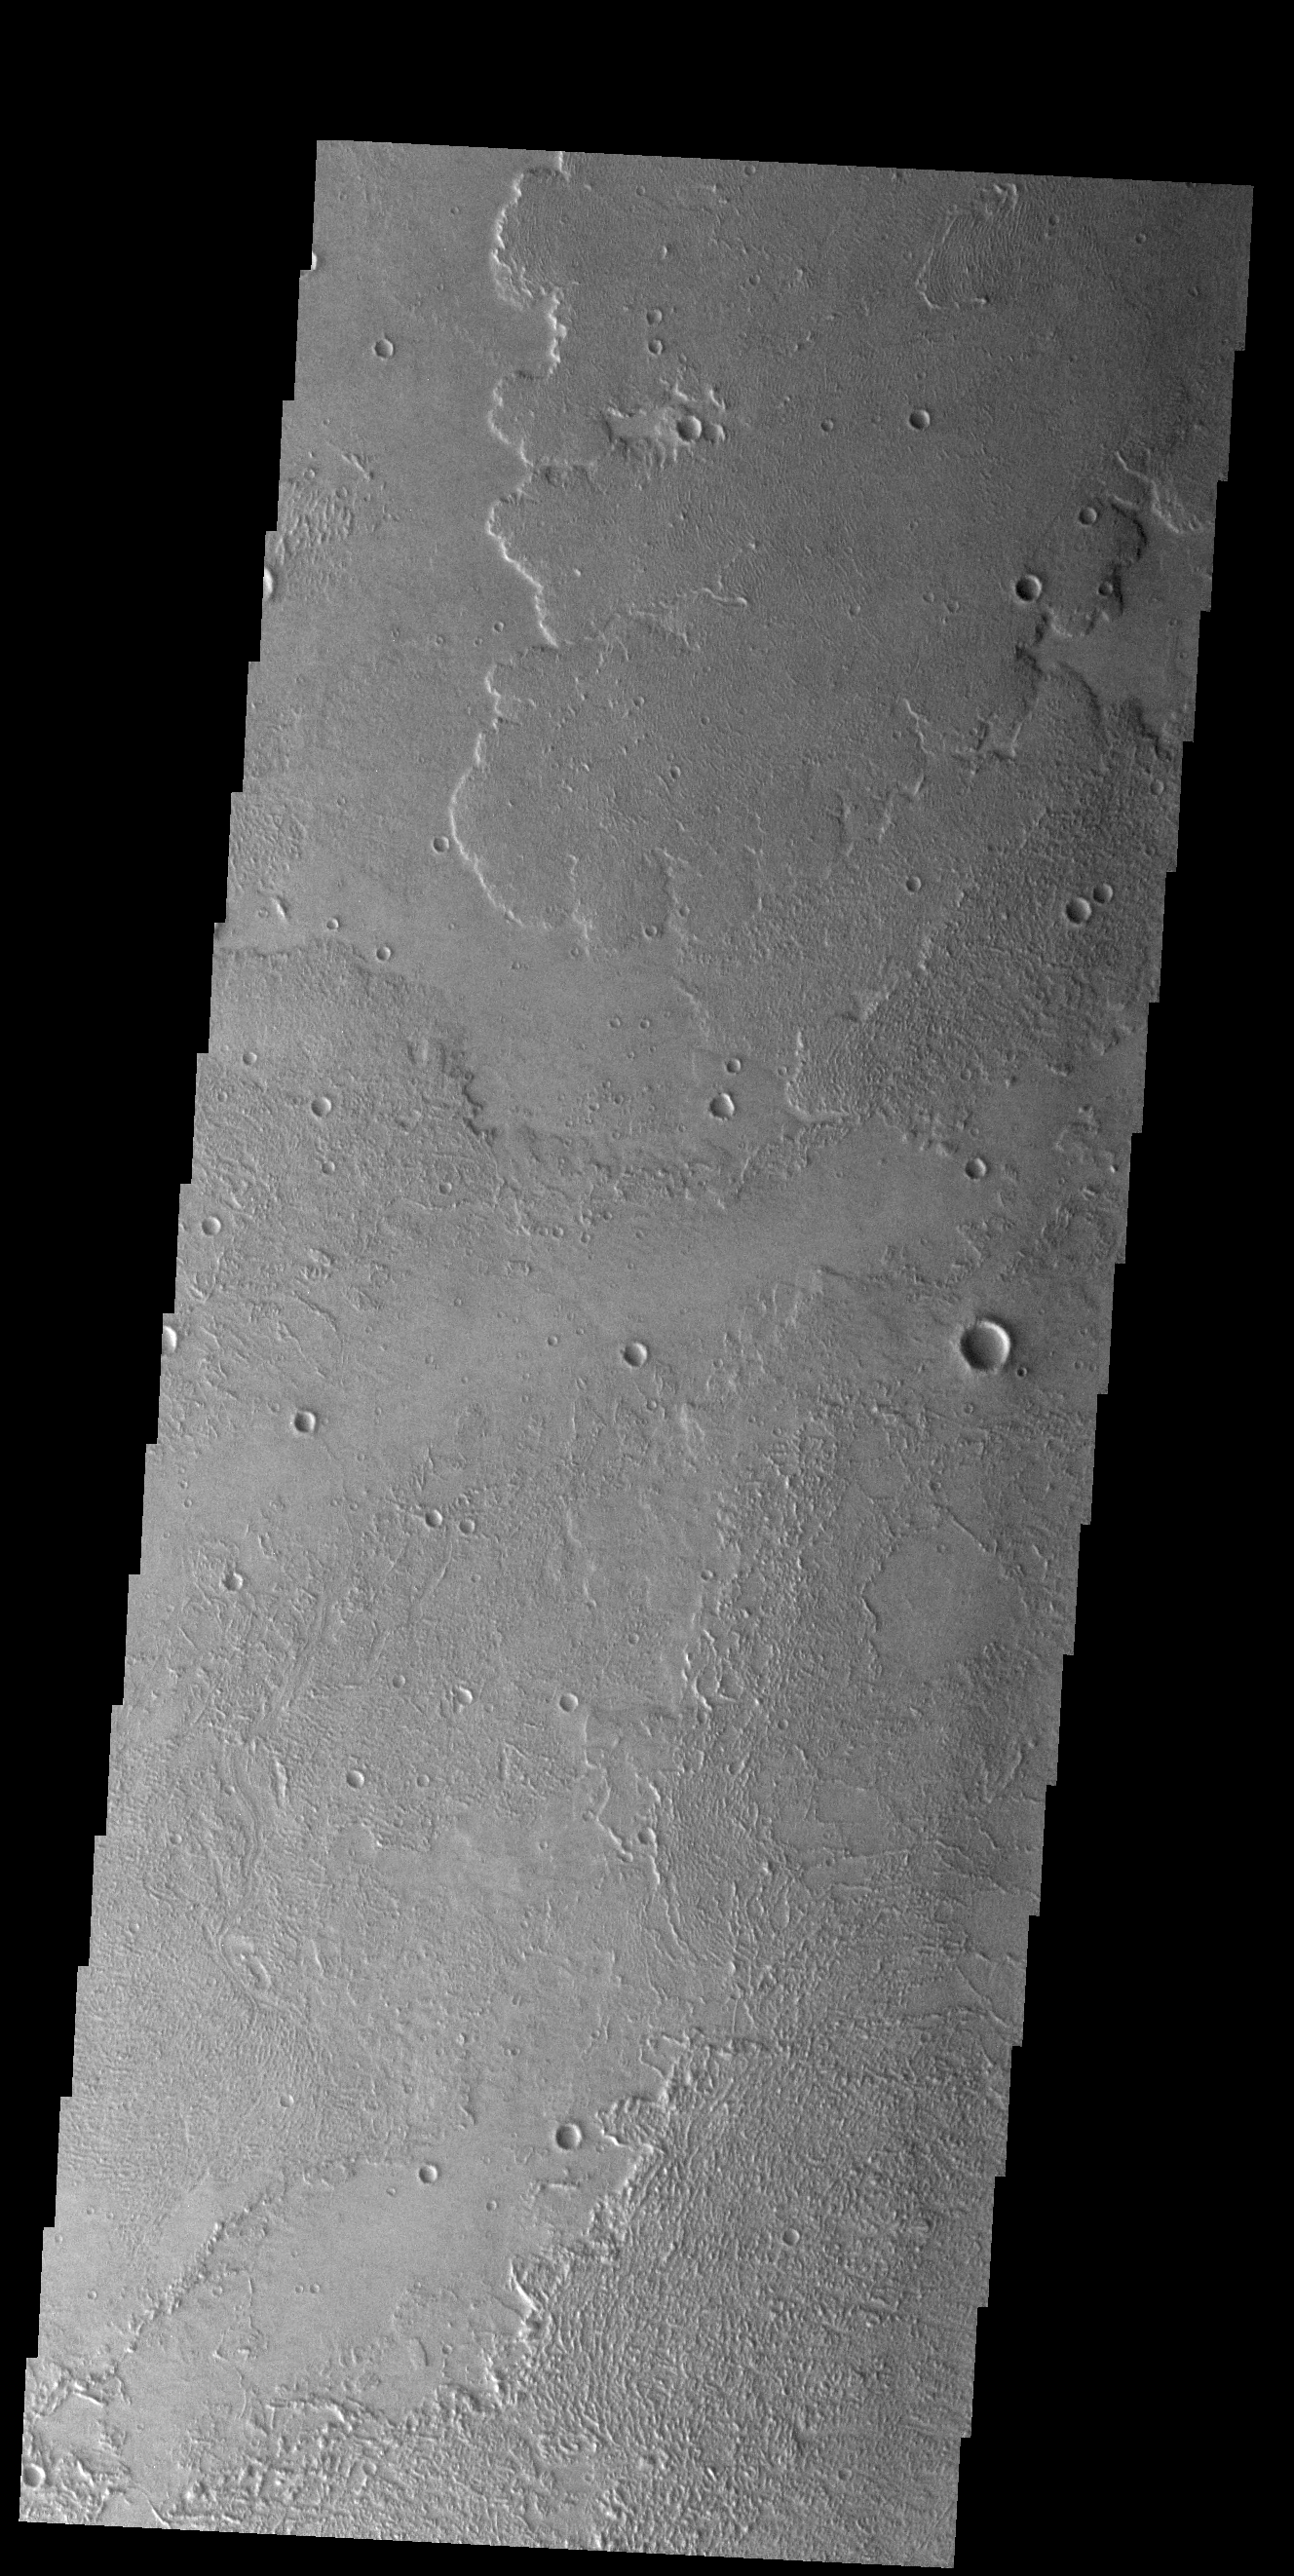

Daedalia Planum

Today’s VIS image shows a small portion of the immense lava flows that originated from Arsia Mons. Arsia Mons is the southernmost of the three large aligned volcanoes in the Tharsis region. Arsia Mons last eruption was 10s of million years ago. The youngest volcano in the region is Olympus Mons, the largest volcano in our solar system.

Credit: NASA/JPL-Caltech/ASU